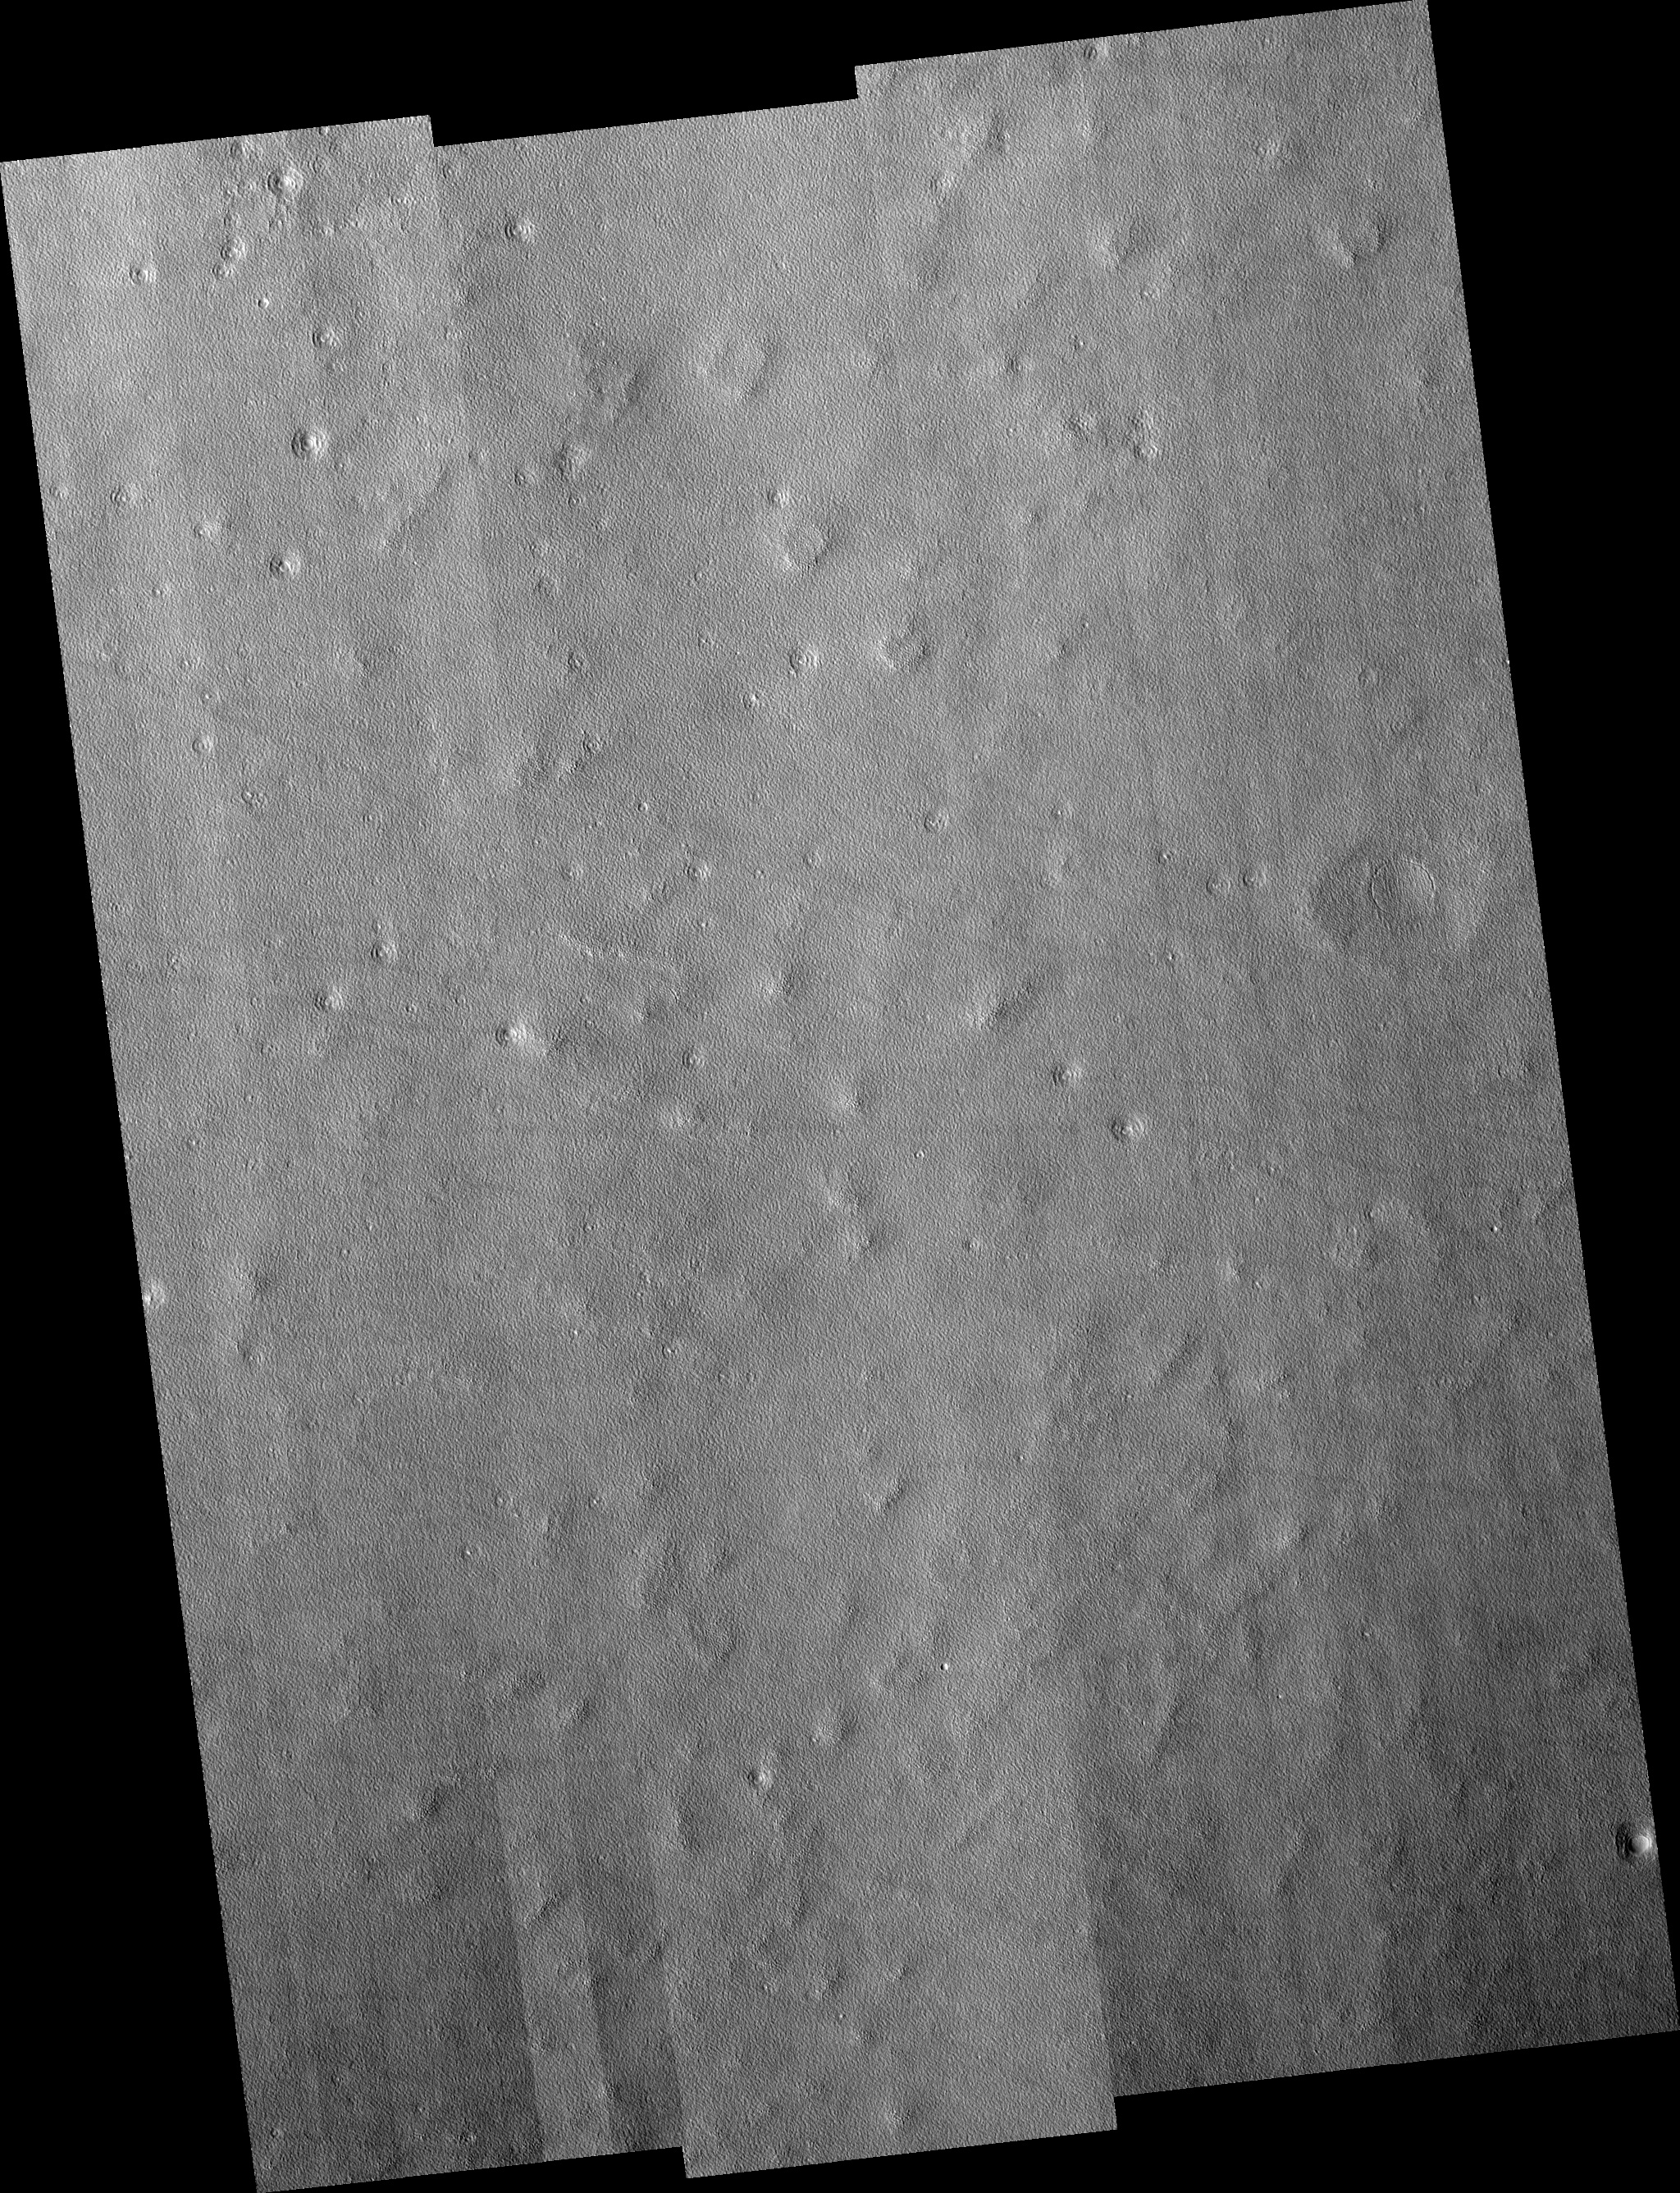

Northern Plains

Image PSP_001485_2280 was taken by the High Resolution Imaging Science Experiment (HiRISE) camera onboard the Mars Reconnaissance Orbiter spacecraft on November 20, 2006. The complete image is centered at 47.7 degrees latitude, 212.2 degrees East longitude. The range to the target site was 301.5 km (188.4 miles). At this distance the image scale ranges from 30.2 cm/pixel (with 1 x 1 binning) to 120.7 cm/pixel (with 4 x 4 binning). The image shown here has been map-projected to 25 cm/pixel and north is up. The image was taken at a local Mars time of 3:20 PM and the scene is illuminated from the west with a solar incidence angle of 51 degrees, thus the sun was about 39 degrees above the horizon. At a solar longitude of 138.1 degrees, the season on Mars is Northern Summer.

NASA’s Jet Propulsion Laboratory, a division of the California Institute of Technology in Pasadena, manages the Mars Reconnaissance Orbiter for NASA’s Science Mission Directorate, Washington. Lockheed Martin Space Systems, Denver, is the prime contractor for the project and built the spacecraft. The High Resolution Imaging Science Experiment is operated by the University of Arizona, Tucson, and the instrument was built by Ball Aerospace and Technology Corp., Boulder, Colo.

Credit: NASA/JPL/Univ. of Arizona